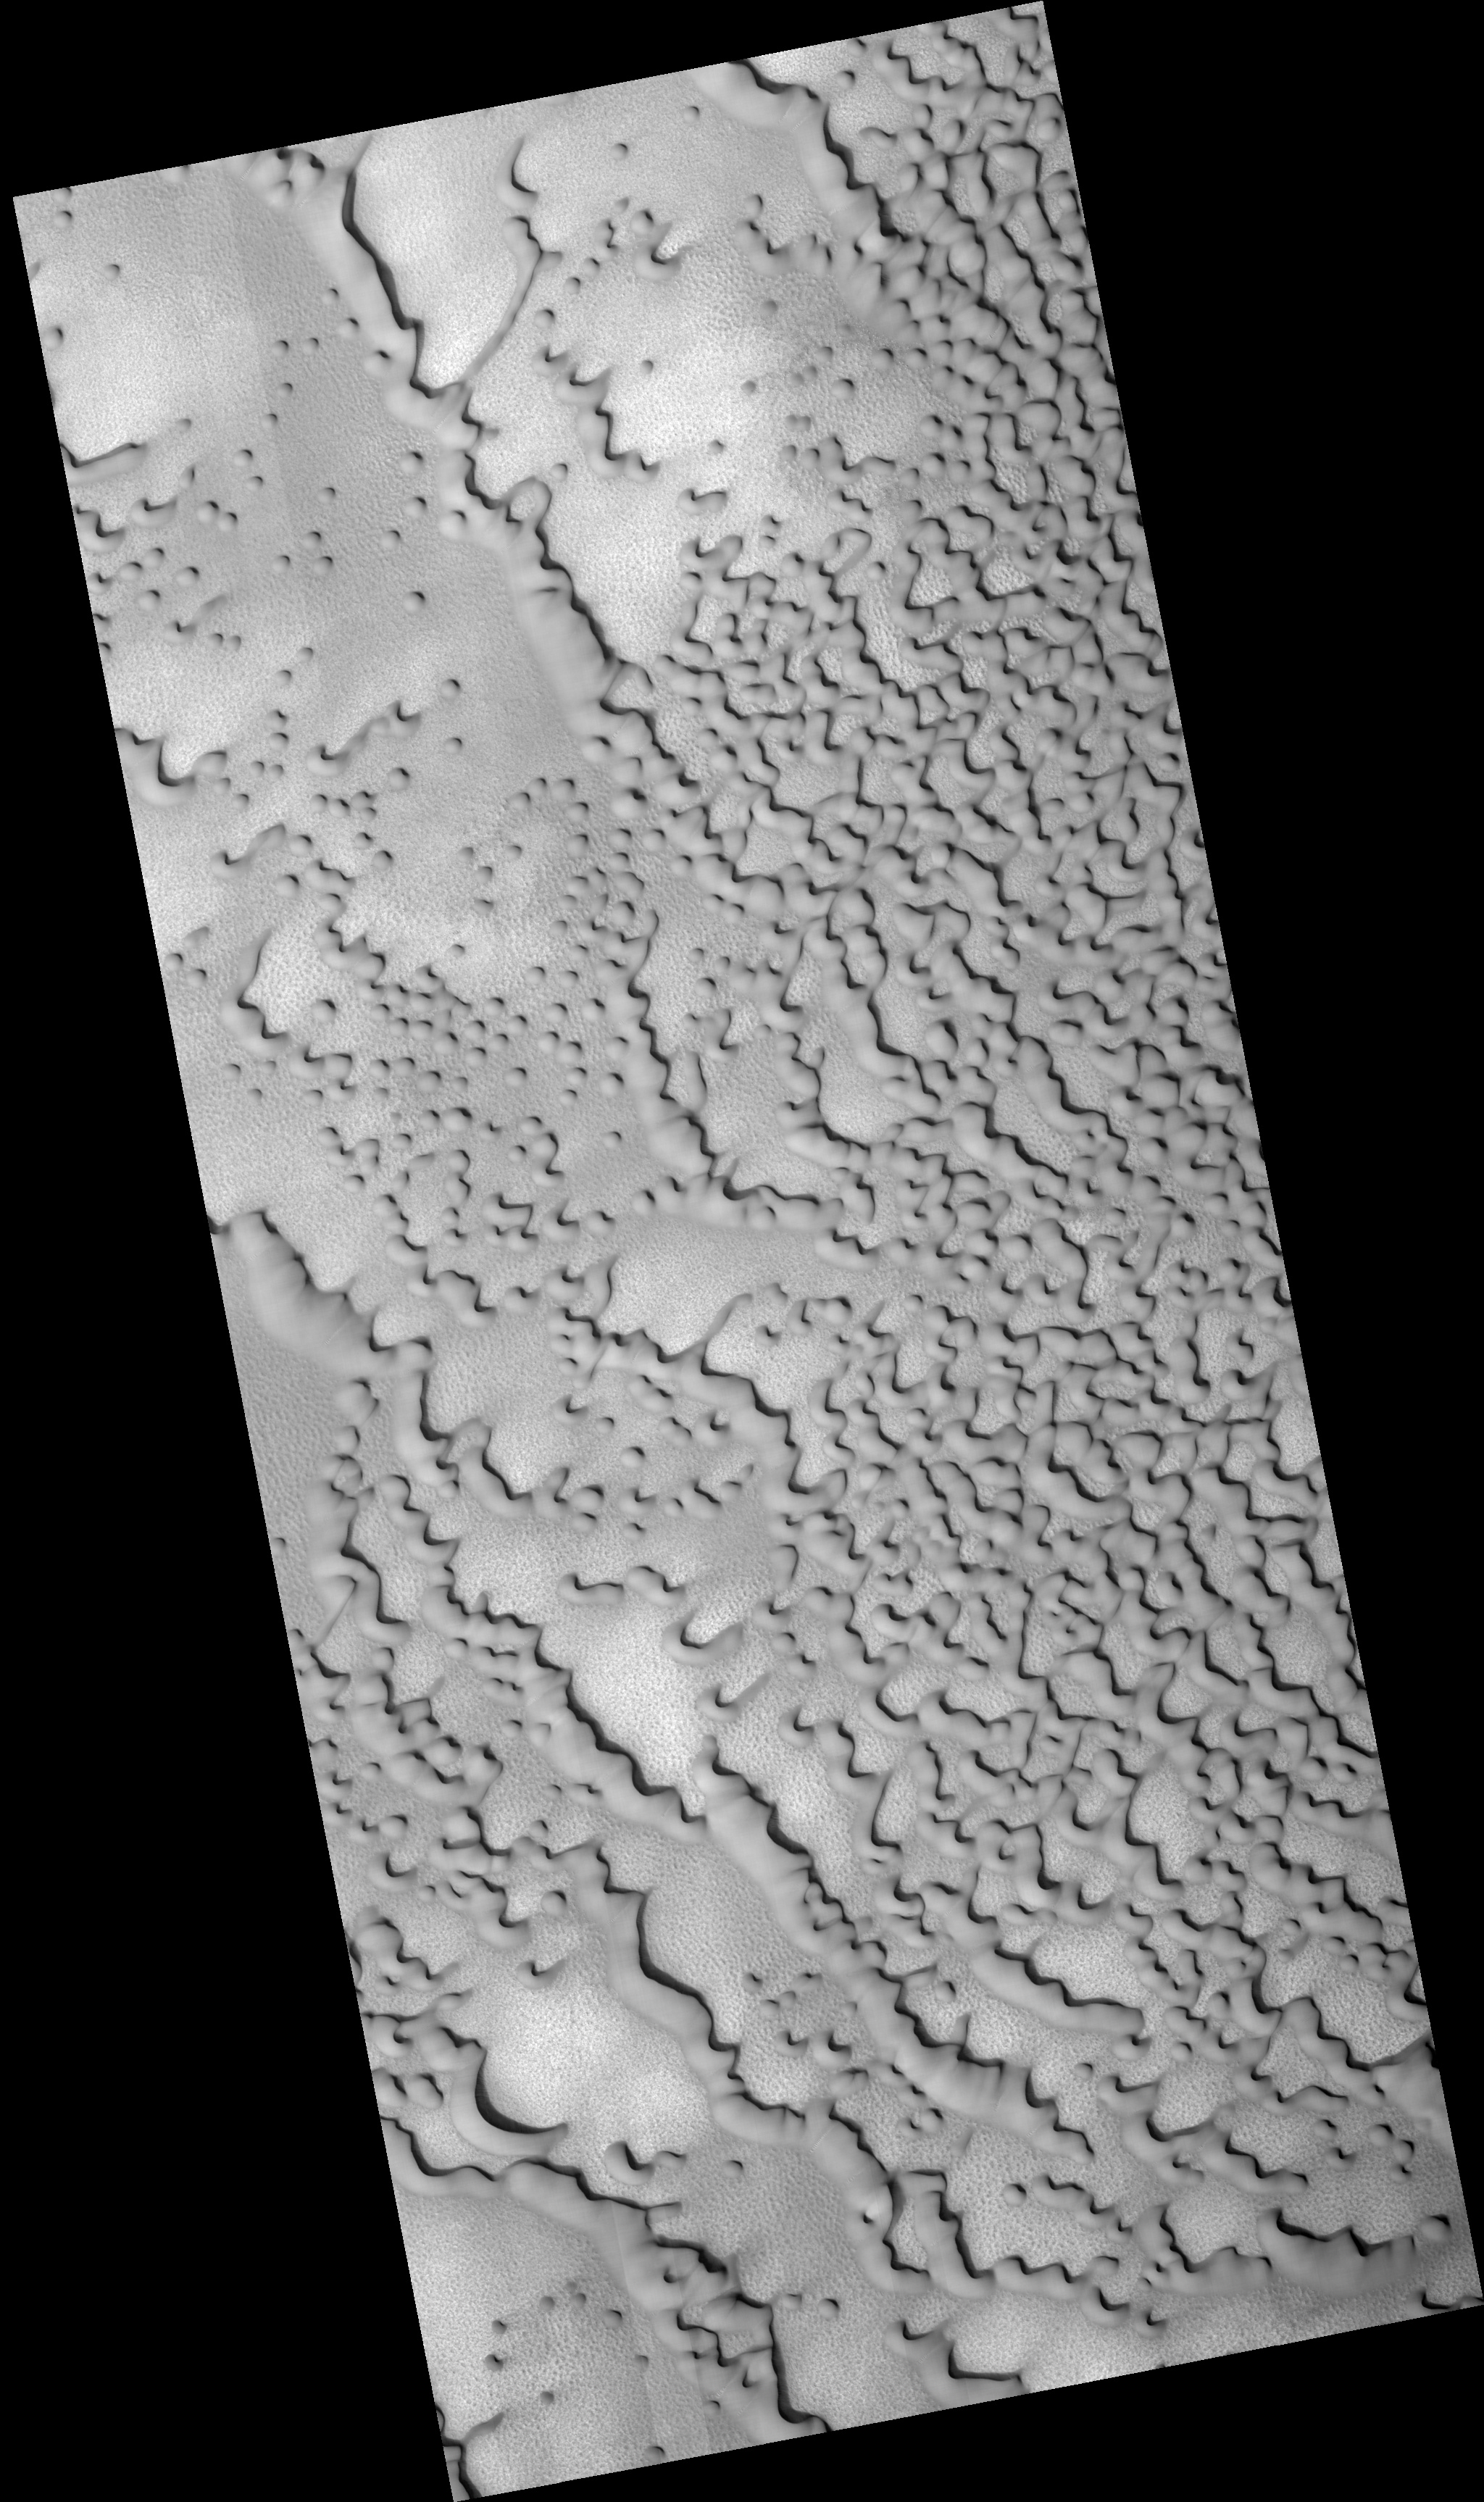

Frost-Covered Dunes in the North Polar Region

This HiRISE image shows dunes on the northern plains of Mars, and appears similar to images taken when the surface was covered by frost.

However, CRISM spectra taken at the same time do not show evidence for either water or carbon dioxide frost here. Possibly, and consistent with the CRISM spectra, this area is covered by dust, obscuring the dark material that is typically present in dunes of this type.

The orientation of the dunes indicates that they were formed by winds blowing generally from upper right to lower left. Ripples on the dunes show that the wind patterns that formed them are more complex, with the dune shapes affecting the wind direction.

It is not known whether these dunes are currently active (being moved by wind today) or have been in this location for a very long time, but if they are indeed covered by dust they cannot have been recently active.

Between the dunes, the underlying surface of the northern plains can be seen. In places, it has been fractured into polygonal blocks, suggesting that water ice is or was present below the surface. Meter-size blocks are also seen in places in this image and elsewhere on the northern plains. The origin of these blocks is not known, but they may be remnants of erosion of material that once covered this region.

Observation Geometry
Image PSP_001660_2570 was taken by the High Resolution Imaging Science Experiment (HiRISE) camera onboard the Mars Reconnaissance Orbiter spacecraft on 03-Dec-2006. The complete image is centered at 76.7 degrees latitude, 109.6 degrees East longitude. The range to the target site was 316.8 km (198.0 miles). At this distance the image scale is 63.4 cm/pixel (with 2 x 2 binning) so objects ~190 cm across are resolved. The image shown here has been map-projected to 50 cm/pixel . The image was taken at a local Mars time of 02:56 PM and the scene is illuminated from the west with a solar incidence angle of 66 degrees, thus the sun was about 24 degrees above the horizon. At a solar longitude of 144.9 degrees, the season on Mars is Northern Summer.

NASA’s Jet Propulsion Laboratory, a division of the California Institute of Technology in Pasadena, manages the Mars Reconnaissance Orbiter for NASA’s Science Mission Directorate, Washington. Lockheed Martin Space Systems, Denver, is the prime contractor for the project and built the spacecraft. The High Resolution Imaging Science Experiment is operated by the University of Arizona, Tucson, and the instrument was built by Ball Aerospace and Technology Corp., Boulder, Colo.

Credit: NASA/JPL/Univ. of Arizona